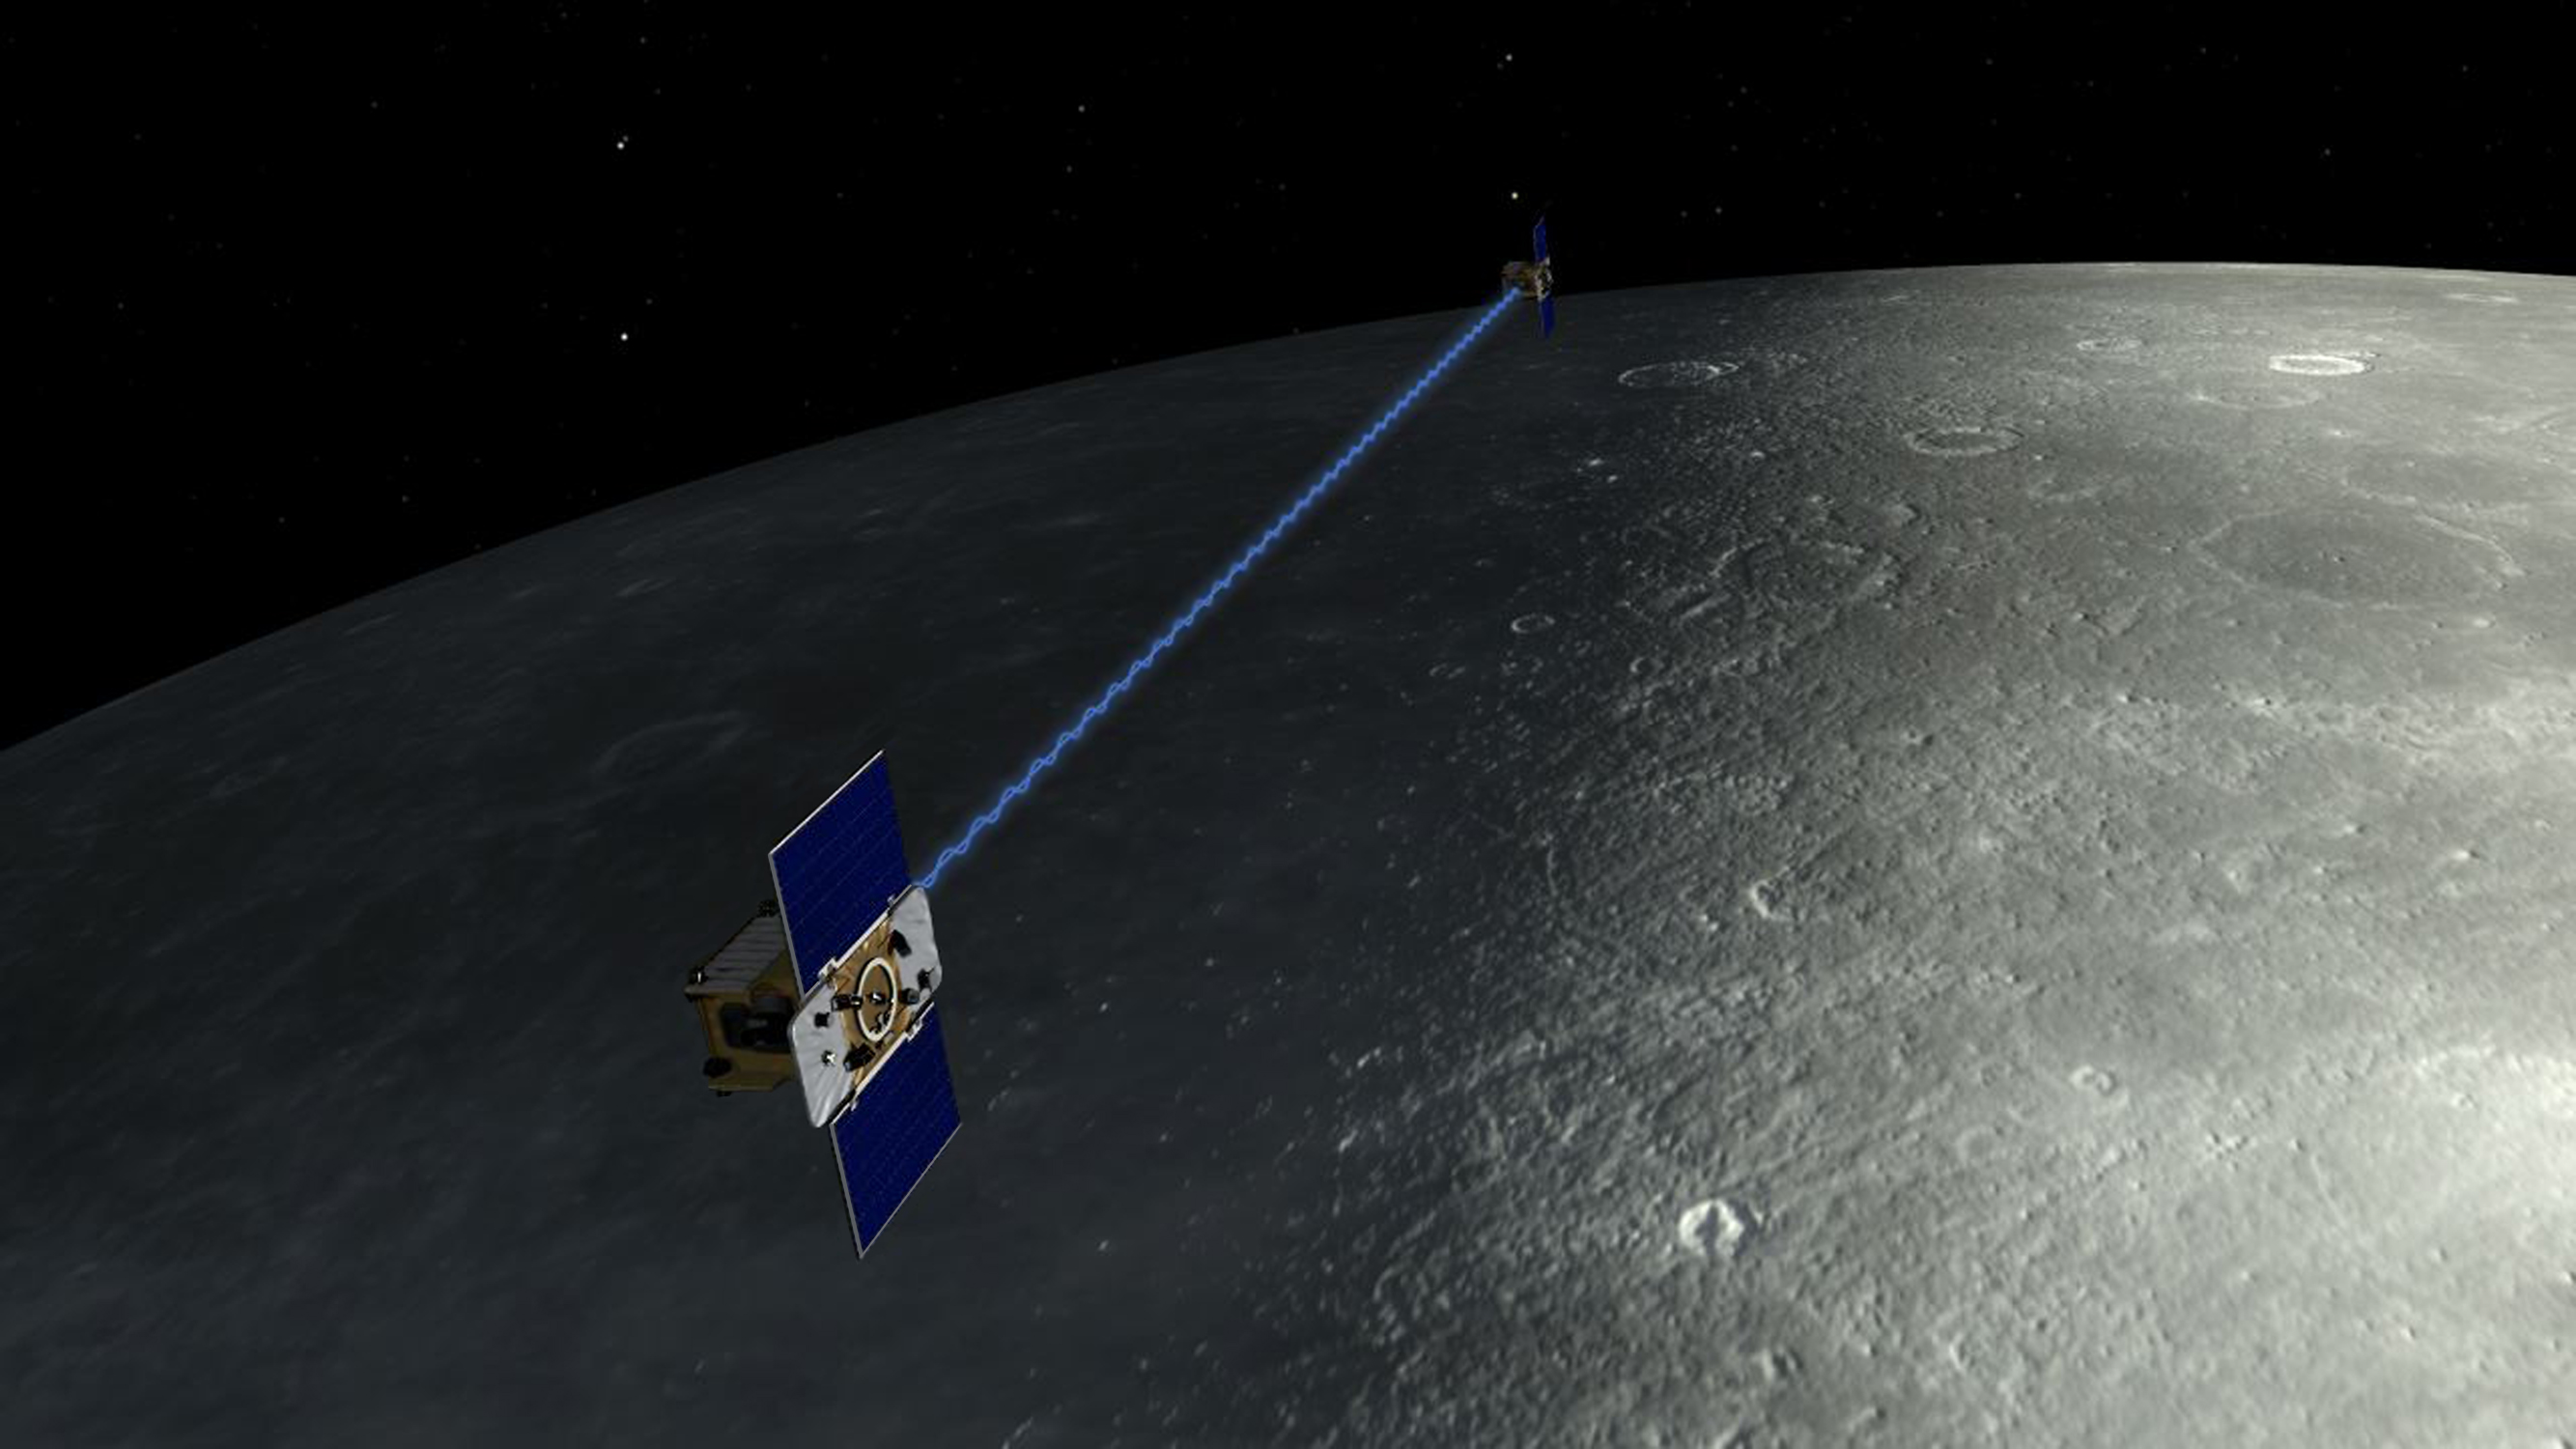

NASA’s GRAIL Spacecraft in Science Collection Phase (Artist’s Concept)

An artist’s depiction of the twin spacecraft that comprise NASA’s Gravity Recovery And Interior Laboratory (GRAIL) mission. During the GRAIL mission’s science phase, spacecraft (Ebb and Flow) transmit radio signals precisely defining the distance between them as they orbit the moon in formation. As the two fly over areas of greater and lesser gravity caused by both visible features, such as mountains and craters, and masses hidden beneath the lunar surface, the distance between the two spacecraft will change slightly. Mission scientists use this information to create a high-resolution map of the moon’s gravitational field. The data will allow scientists to understand what goes on below the lunar surface. This information will increase knowledge of how Earth and its rocky neighbors in the inner solar system developed into the diverse worlds we see today.

NASA’s Jet Propulsion Laboratory in Pasadena, Calif., manages the GRAIL mission for NASA’s Science Mission Directorate in Washington. The Massachusetts Institute of Technology, Cambridge, is home to the mission’s principal investigator, Maria Zuber. GRAIL is part of the Discovery Program managed at NASA’s Marshall Space Flight Center in Huntsville, Ala. Lockheed Martin Space Systems in Denver built the spacecraft. The California Institute of Technology in Pasadena manages JPL for NASA.

Credit: NASA/JPL-Caltech/MIT